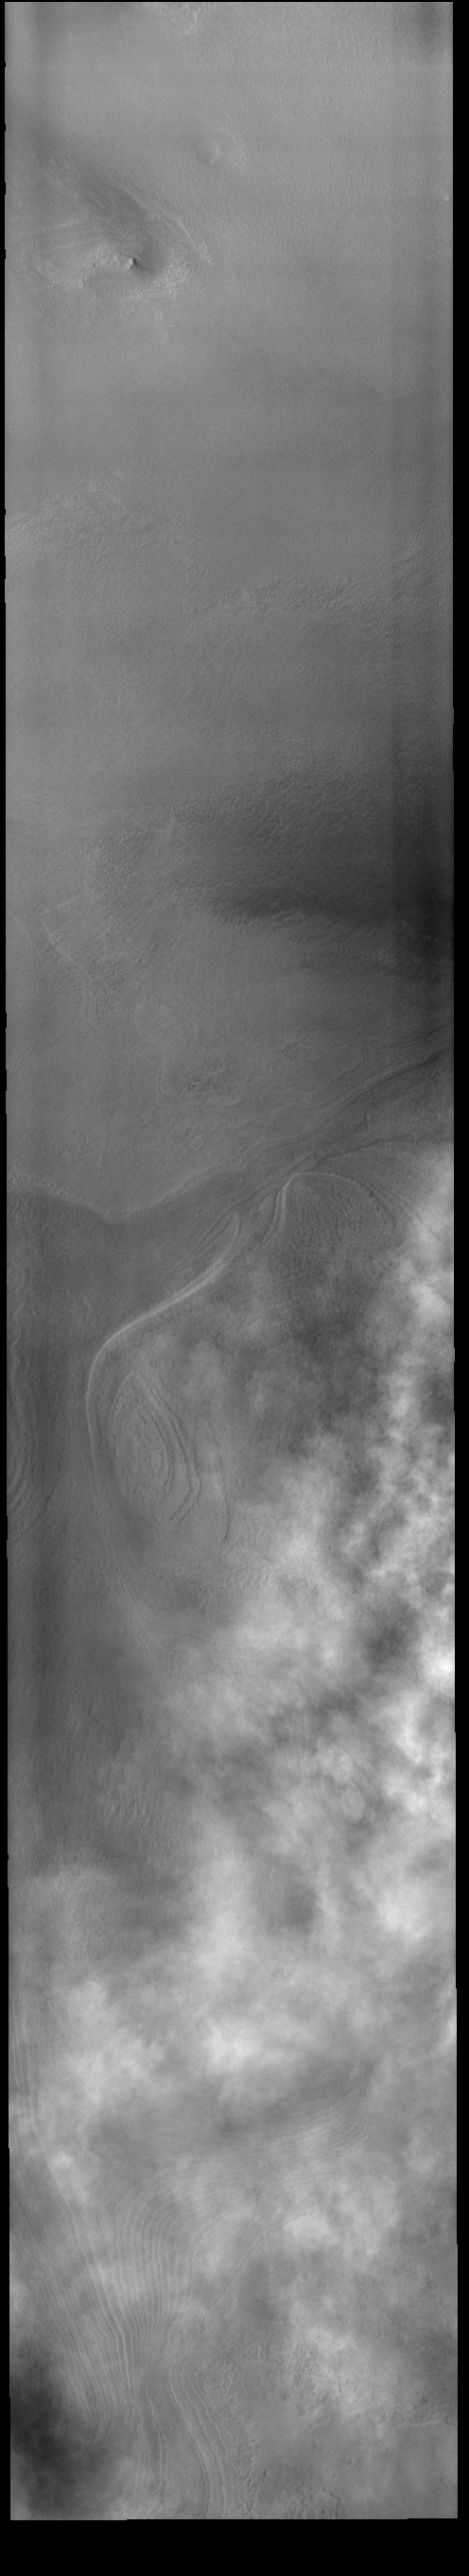

Cloudy Day

This VIS image shows a layer of clouds over the South polar cap.

Credit: NASA/JPL-Caltech/ASU